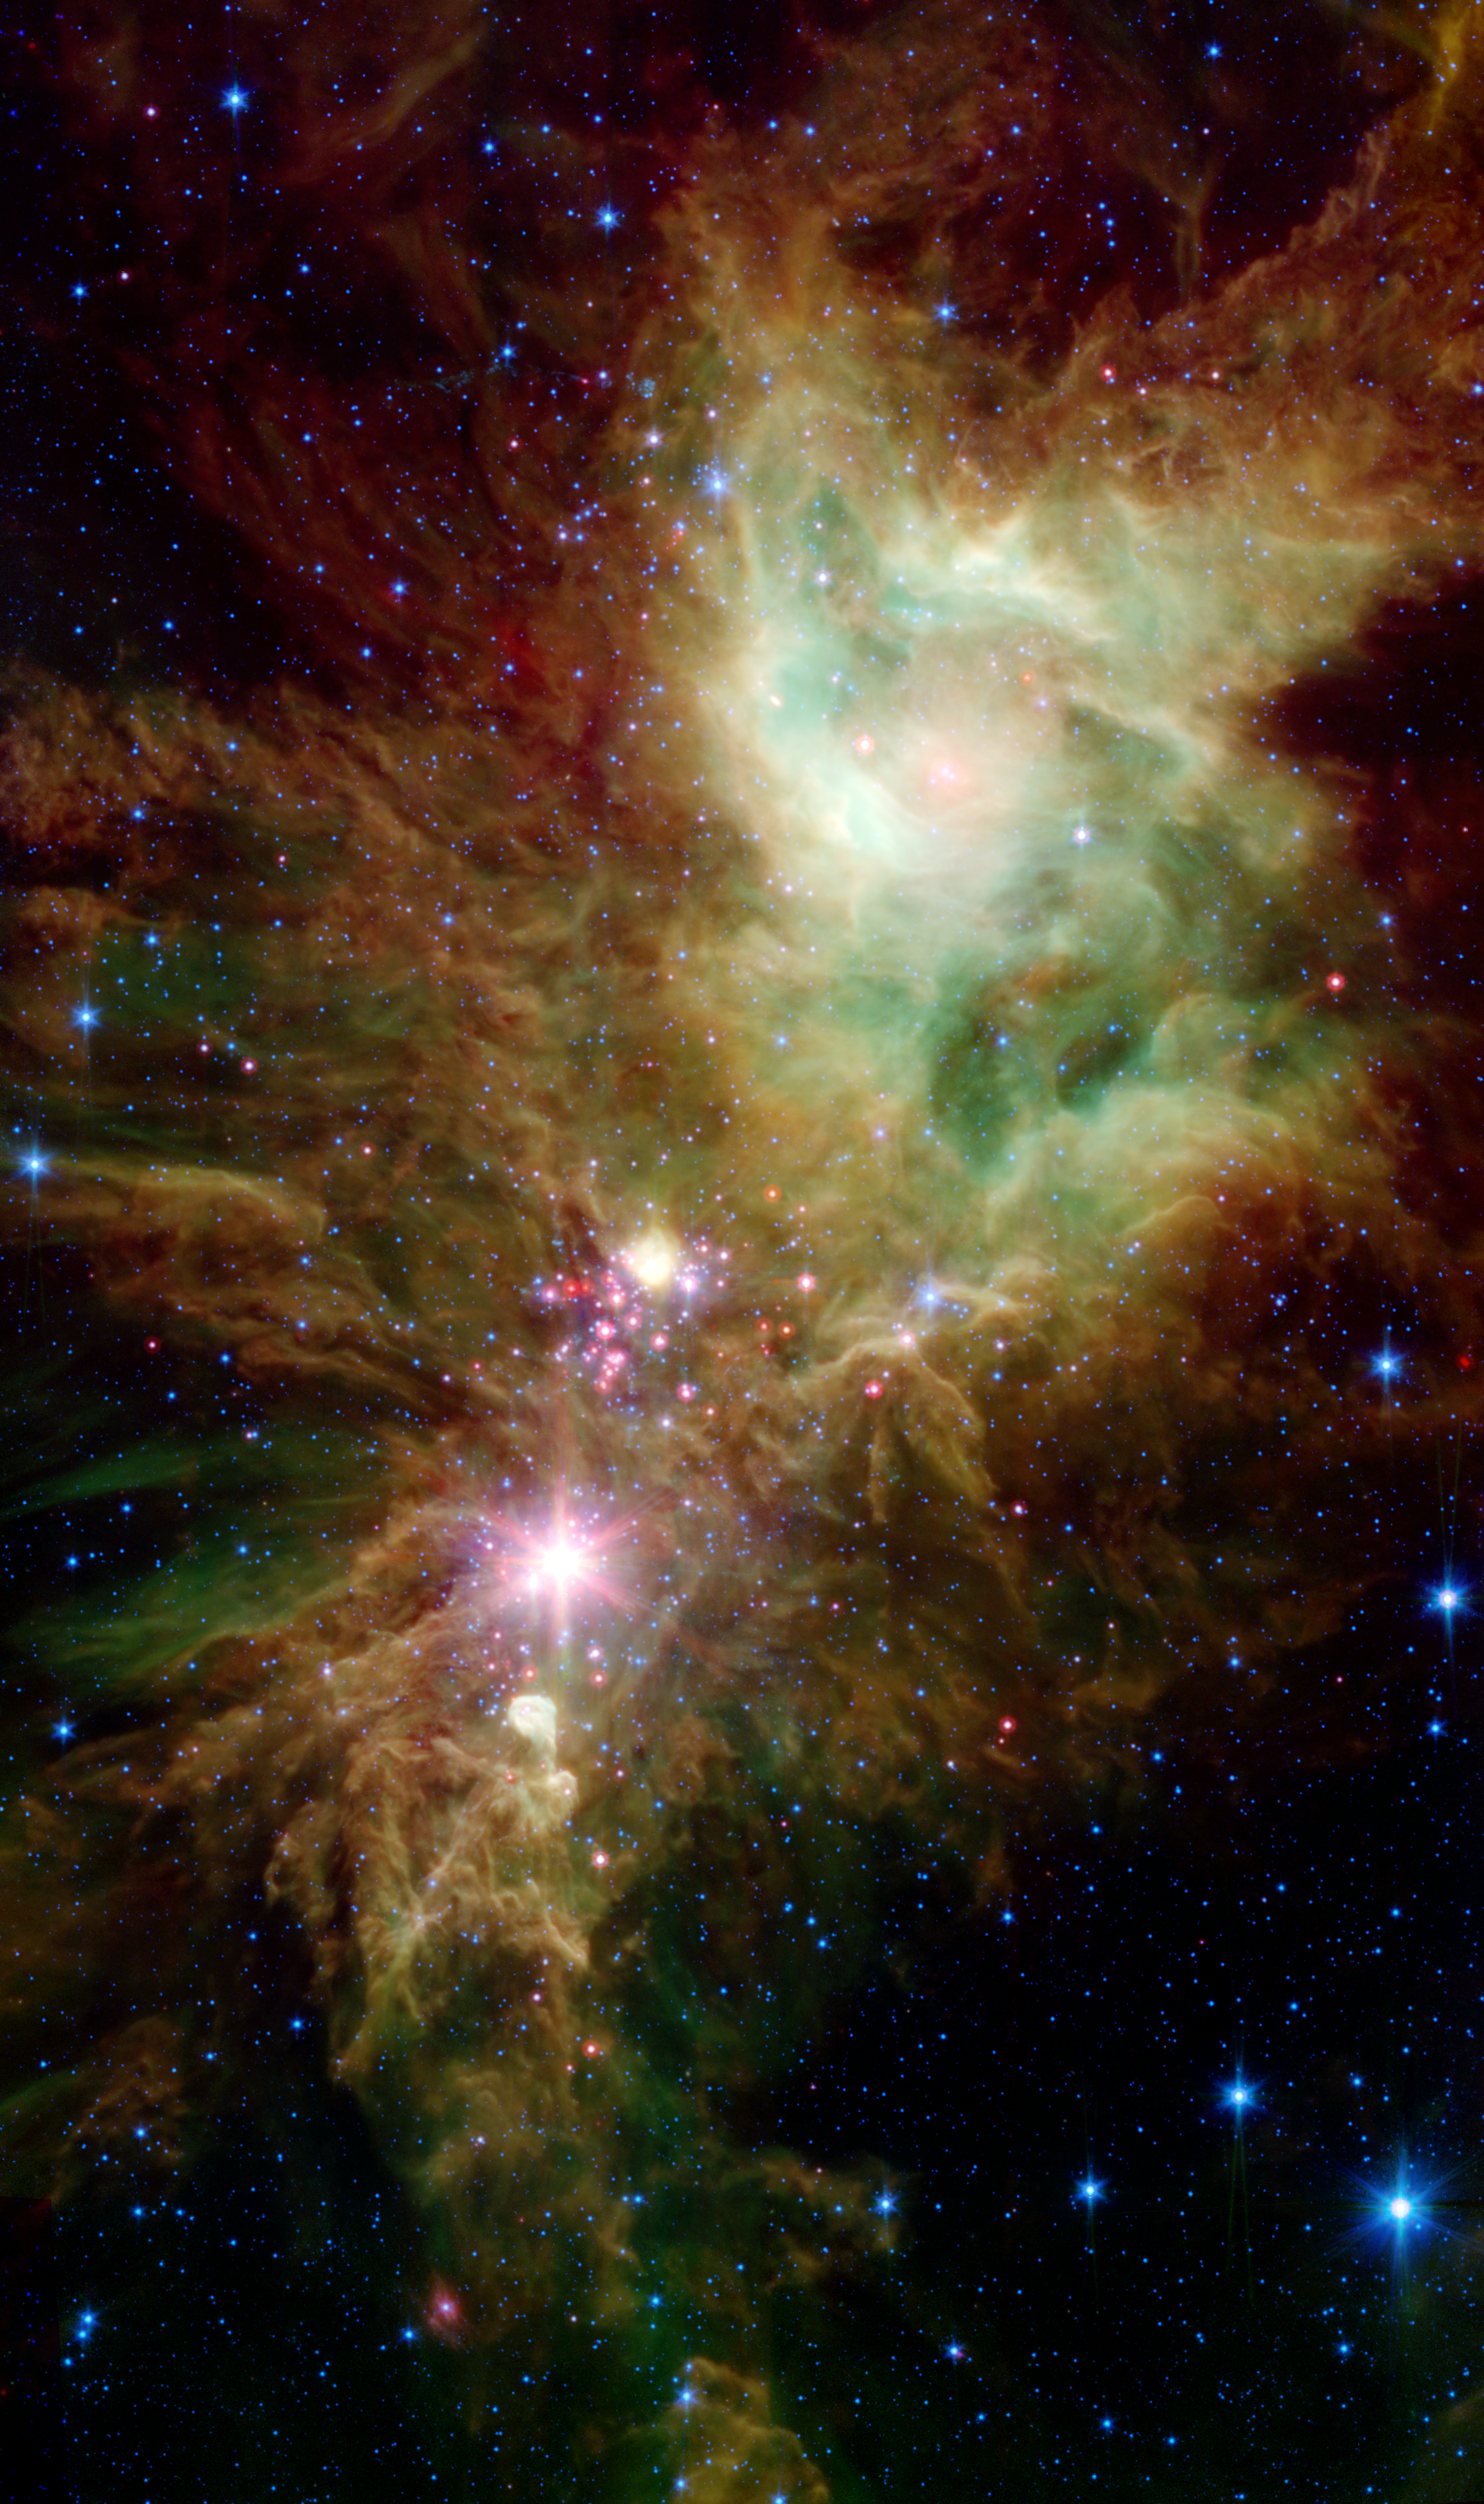

Stellar Snowflake Cluster

Figure 1
Stellar Snowflake Cluster Combined Image

Figure 2
Infrared Array CameraFigure 3
Multiband Imaging Photometer
Newborn stars, hidden behind thick dust, are revealed in this image of a section of the Christmas Tree cluster from NASA’s Spitzer Space Telescope, created in joint effort between Spitzer’s infrared array camera and multiband imaging photometer instruments.

The newly revealed infant stars appear as pink and red specks toward the center of the combined image (fig. 1). The stars appear to have formed in regularly spaced intervals along linear structures in a configuration that resembles the spokes of a wheel or the pattern of a snowflake. Hence, astronomers have nicknamed this the “Snowflake” cluster.

Star-forming clouds like this one are dynamic and evolving structures. Since the stars trace the straight line pattern of spokes of a wheel, scientists believe that these are newborn stars, or “protostars.” At a mere 100,000 years old, these infant structures have yet to “crawl” away from their location of birth. Over time, the natural drifting motions of each star will break this order, and the snowflake design will be no more.

While most of the visible-light stars that give the Christmas Tree cluster its name and triangular shape do not shine brightly in Spitzer’s infrared eyes, all of the stars forming from this dusty cloud are considered part of the cluster.

Like a dusty cosmic finger pointing up to the newborn clusters, Spitzer also illuminates the optically dark and dense Cone nebula, the tip of which can be seen towards the bottom left corner of each image.

This combined image shows the presence of organic molecules mixed with dust as wisps of green, which have been illuminated by nearby star formation. The larger yellowish dots neighboring the baby red stars in the Snowflake Cluster are massive stellar infants forming from the same cloud. The blue dots sprinkled across the image represent older Milky Way stars at various distances along this line of sight. This image is a five-channel, false-color composite, showing emission from wavelengths of 3.6 and 4.5 microns (blue), 5.8 microns (cyan), 8 microns (green), and 24 microns (red).

The top right (fig. 2) image from the infrared array camera show that the nebula is still actively forming stars. The wisps of red (represented as green in the combined image) are organic molecules mixed with dust, which has been illuminated by nearby star formation. The infrared array camera picture is a four-channel, false-color composite, showing emission from wavelengths of 3.6 microns (blue), 4.5 microns (green), 5.8 microns (orange) and 8.0 microns (red).

The bottom right image (fig. 3) from the multiband imaging photometer shows the colder dust of the nebula and unwraps the youngest stellar babies from their dusty covering. This is a false-color image showing emission at 24 microns (red).

Credit: NASA/JPL-Caltech/CfA